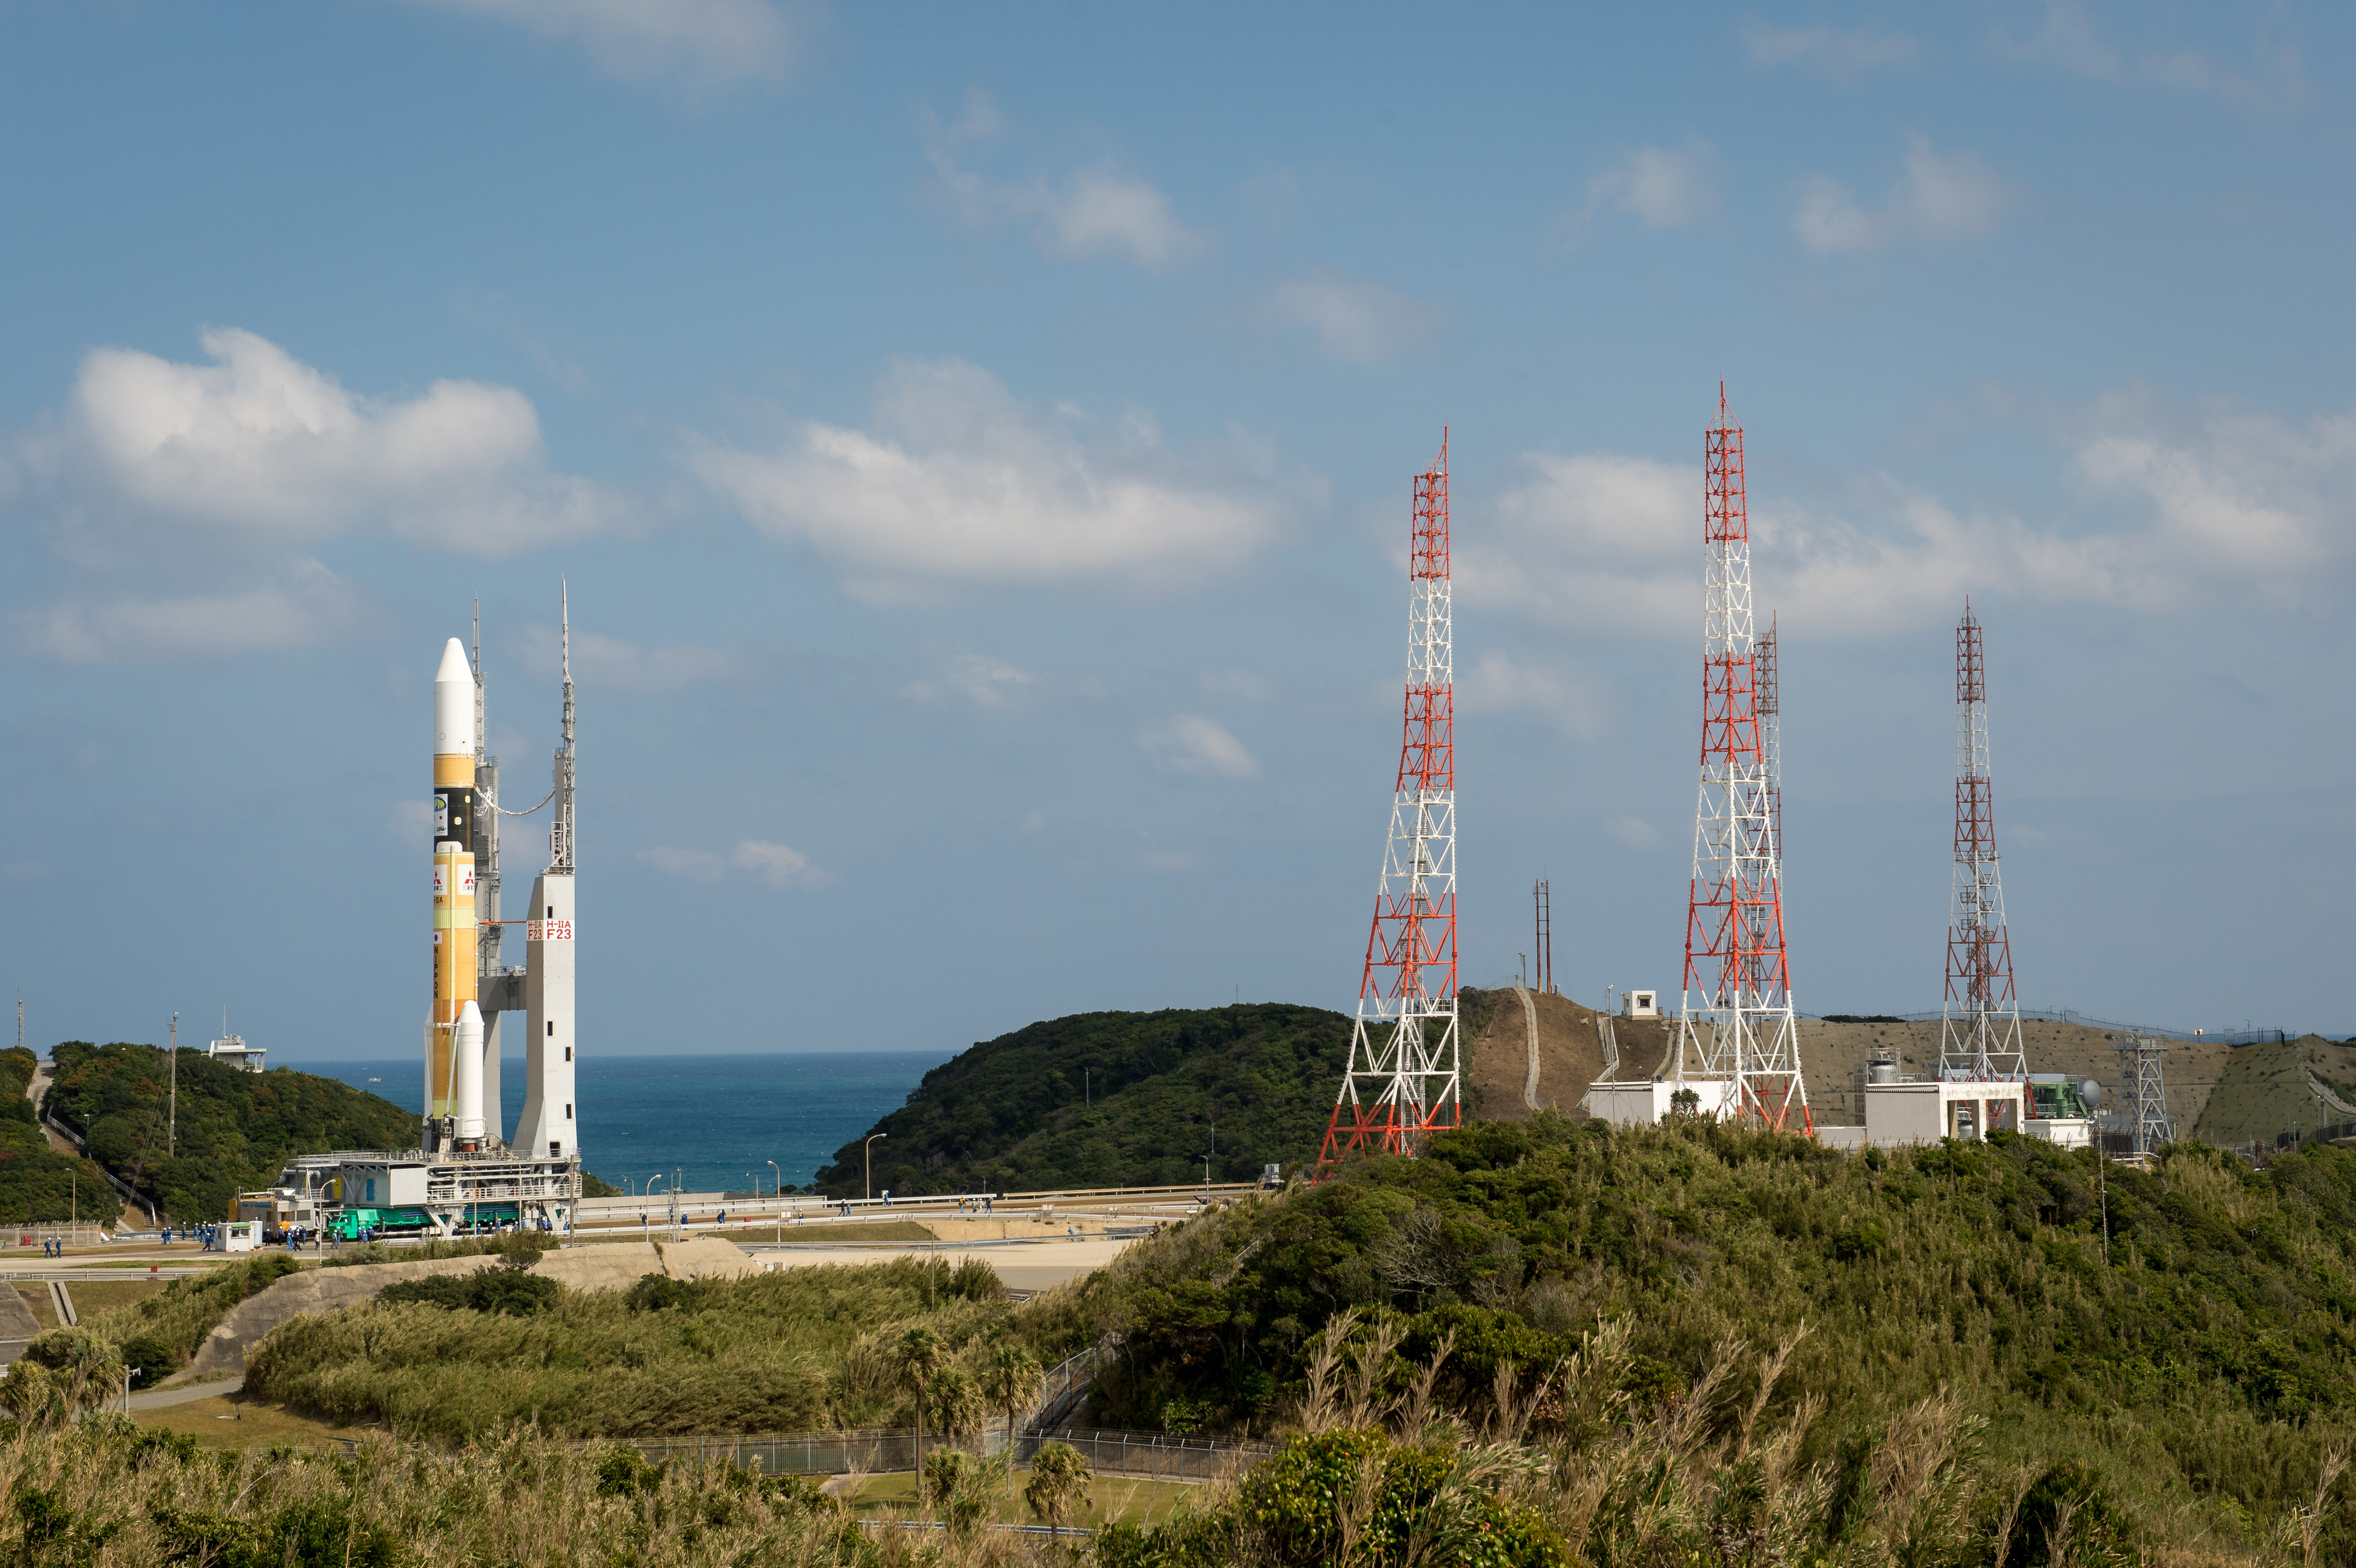

Global Precipitation Measurement (GPM) Mission

A Japanese H-IIA rocket carrying the NASA-Japan Aerospace Exploration Agency (JAXA), Global Precipitation Measurement (GPM) Core Observatory is seen as it rolls out to launch pad 1 of the Tanegashima Space Center, Thursday, Feb. 27, 2014, Tanegashima, Japan. Once launched, the GPM spacecraft will collect information that unifies data from an international network of existing and future satellites to map global rainfall and snowfall every three hours.

Credit: (NASA/Bill Ingalls)